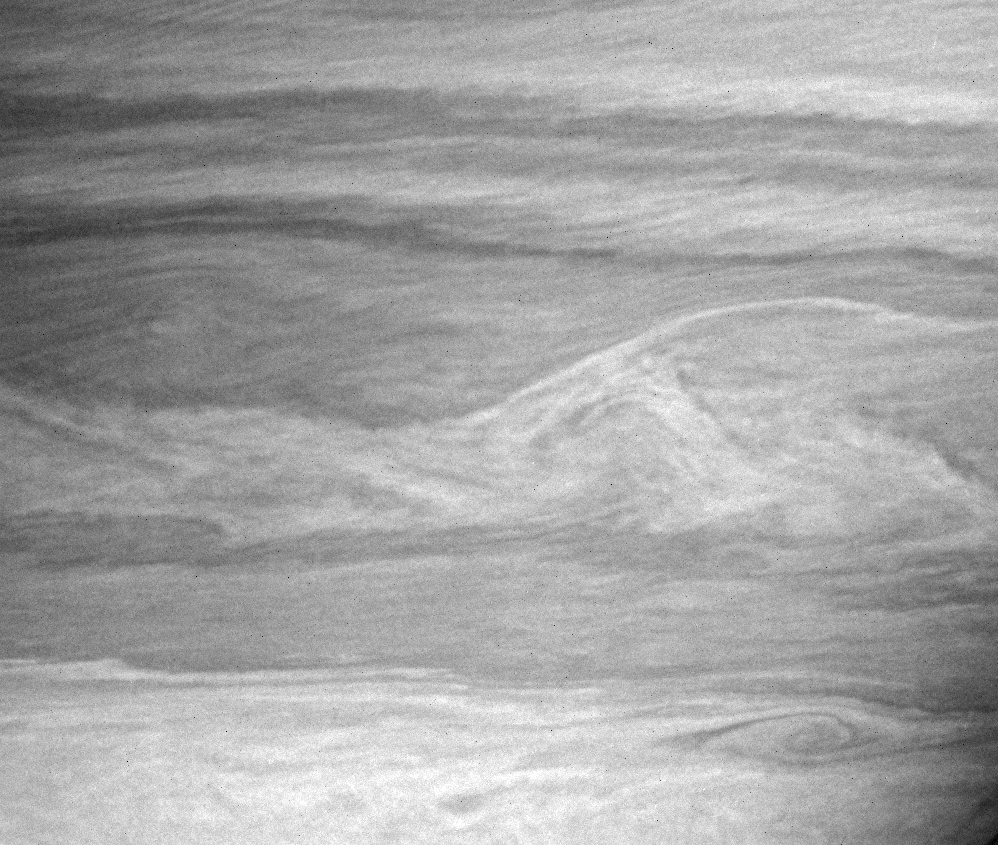

Where Clouds Meet

This Cassini image shows an assortment of vortices and wavy interfaces where air masses moving at different speeds intersect. Bright, narrow and linear cloud features of the north appear to be moving over darker clouds below. The linear pattern suggests very stable atmospheric flow conditions at these altitudes.

The image was taken with the Cassini spacecraft narrow-angle camera on Feb. 5, 2005, at a distance of approximately 3.4 million kilometers (2.1 million miles) from Saturn through a filter sensitive to wavelengths of infrared light centered at 727 nanometers. The image scale is 20 kilometers (12 miles) per pixel.

The Cassini-Huygens mission is a cooperative project of NASA, the European Space Agency and the Italian Space Agency. The Jet Propulsion Laboratory, a division of the California Institute of Technology in Pasadena, manages the mission for NASA’s Science Mission Directorate, Washington, D.C. The Cassini orbiter and its two onboard cameras were designed, developed and assembled at JPL. The imaging team is based at the Space Science Institute, Boulder, Colo.

Credit: NASA/JPL/Space Science Institute